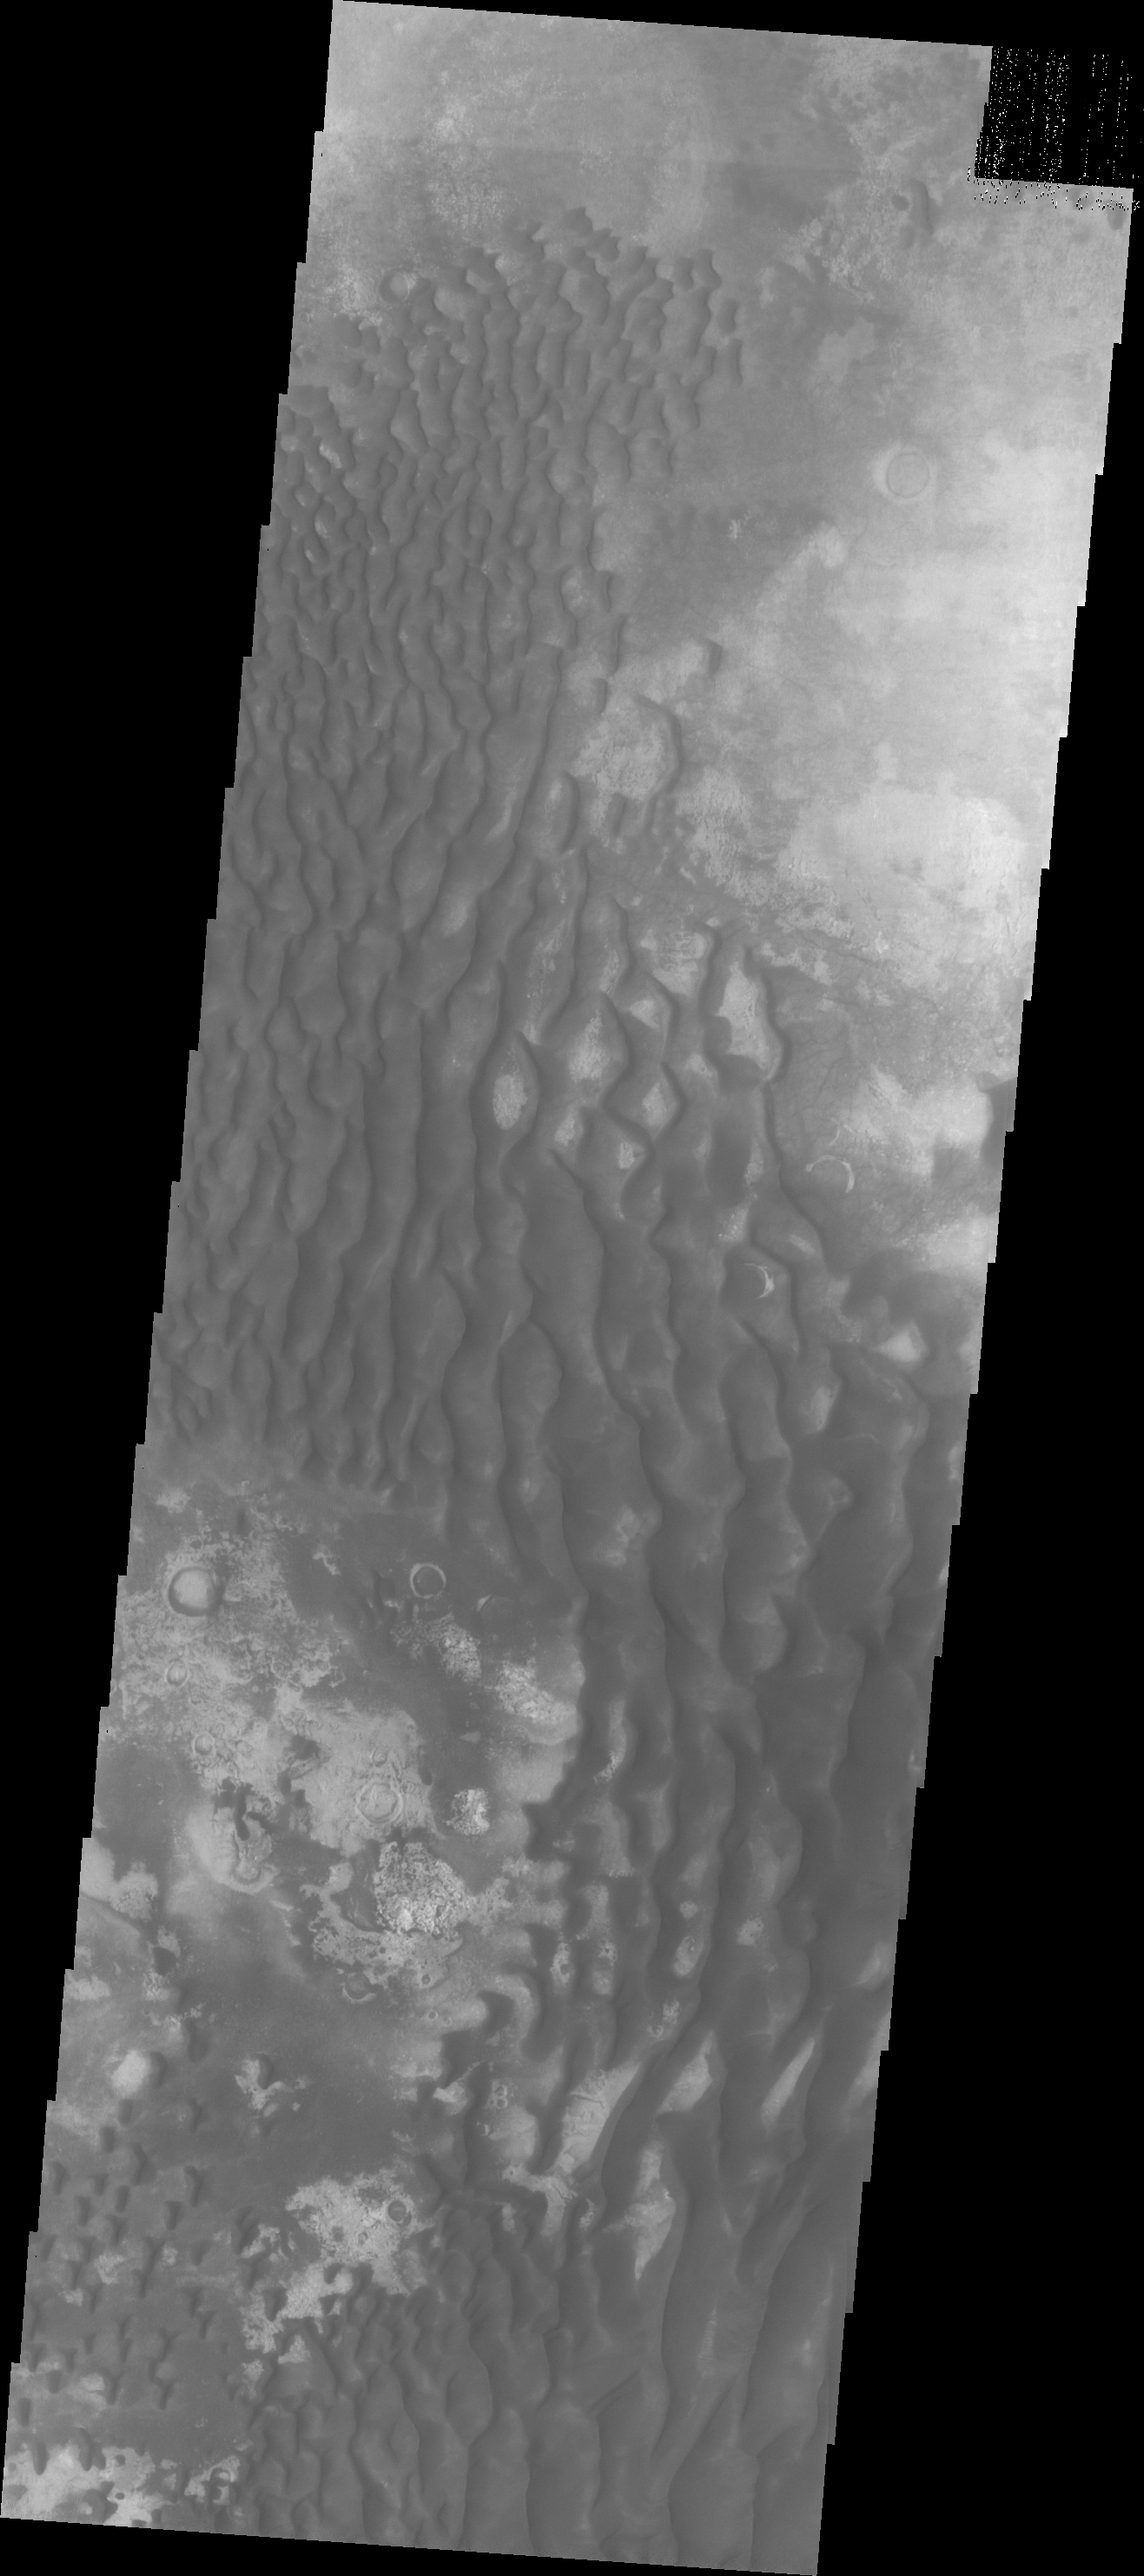

Kaiser Crater Dunes

The dunes in this VIS image are located on the floor of Kaiser Crater.

Credit: NASA/JPL/ASU